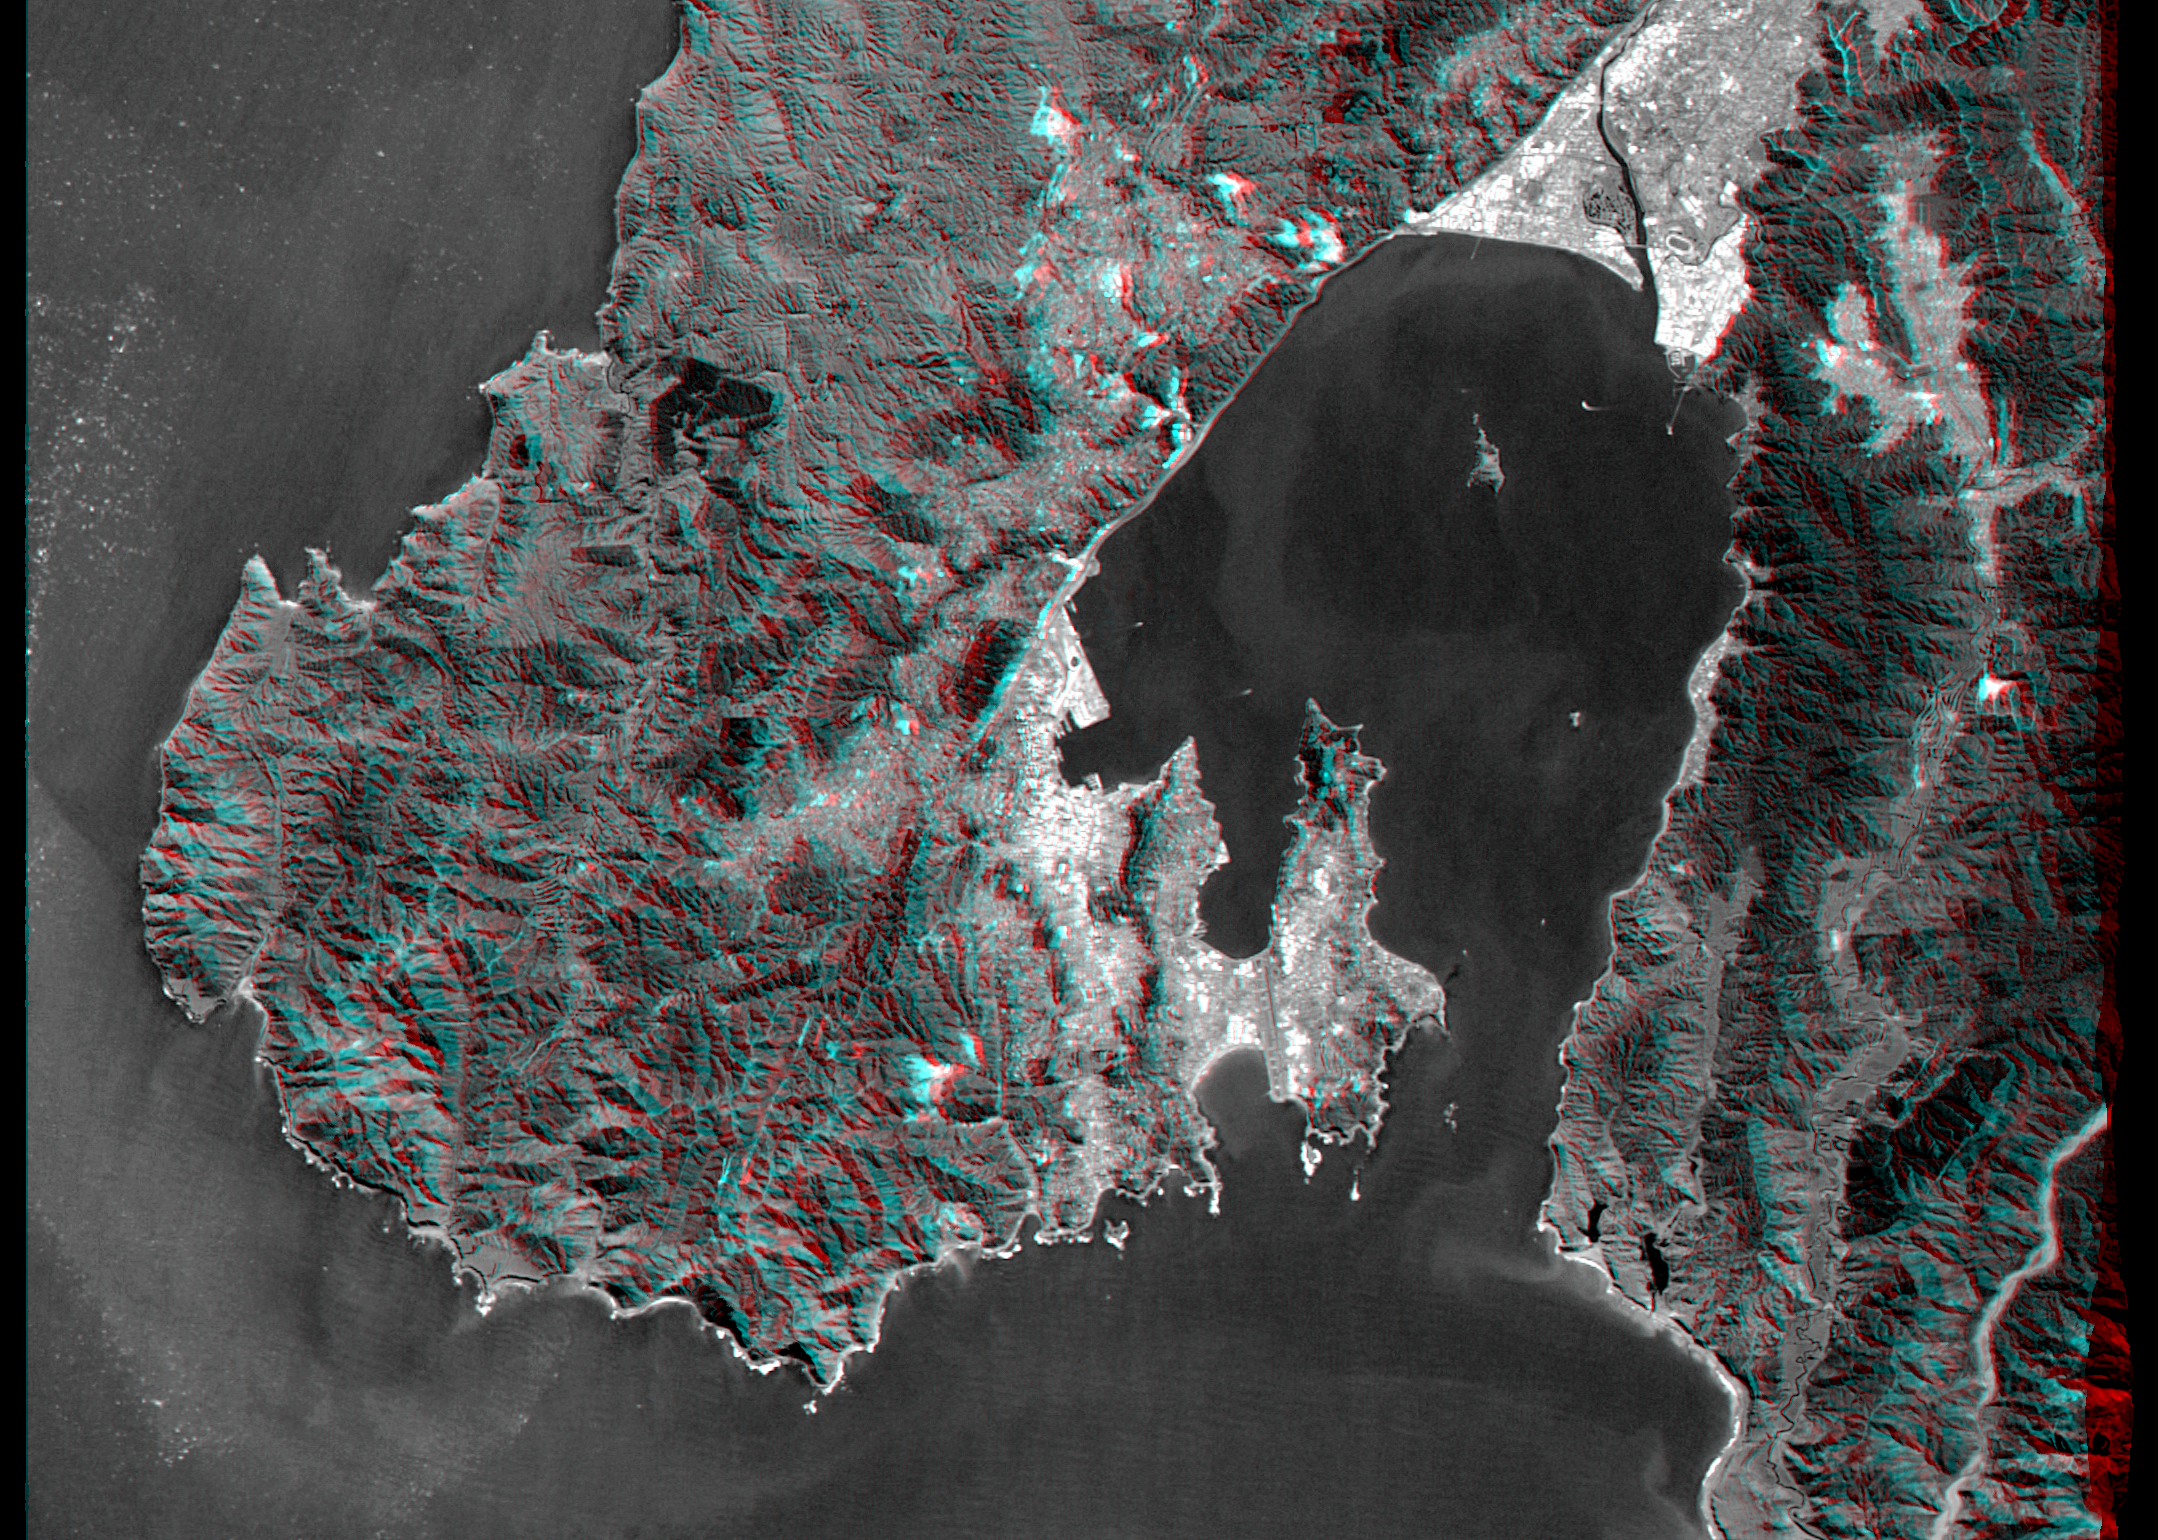

Anaglyph, Landsat Overlay: Wellington, New Zealand

Wellington, the capital city of New Zealand, is located on the shores of Port Nicholson, a natural harbor at the south end of North Island. The city was founded in 1840 by British emigrants and now has a regional population of more than 400,000 residents. As seen here, the natural terrain imposes strong control over the urban growth pattern. Rugged hills generally rising to 300 meters (~1,000 feet) help protect the city and harbor from strong winter winds.

New Zealand is seismically active and faults are readily seen in the topography. The Wellington Fault forms the straight northwestern (upper left) shoreline of the harbor. Toward the southwest (lower left) the fault crosses through the city, then forms linear canyons in the hills before continuing offshore. Toward the northeast (upper right) the fault forms the sharp mountain front along the northern edge of the heavily populated Hutt Valley.

This anaglyph was generated by first draping a Landsat Thematic Mapper image over a topographic map from the Shuttle Radar Topography Mission, then using the topographic data to create two differing perspectives, one for each eye. When viewed through special glasses, the result is a vertically exaggerated view of the Earth’s surface in its full three dimensions. Anaglyph glasses cover the left eye with a red filter and cover the right eye with a blue filter.

Landsat satellites have provided visible light and infrared images of the Earth continuously since 1972. SRTM topographic data match the 30 meter (99 foot) spatial resolution of most Landsat images and will provide a valuable complement for studying the historic and growing Landsat data archive. The Landsat 7 Thematic Mapper image used here was provided to the SRTM project by the United States Geological Survey, Earth Resources Observation Systems (EROS) data Center, Sioux Falls, South Dakota.

Elevation data used in this image was acquired by the Shuttle Radar Topography Mission (SRTM) aboard the Space Shuttle Endeavour, launched on February 11, 2000. SRTM used the same radar instrument that comprised the Spaceborne Imaging Radar-C/X-Band Synthetic Aperture Radar (SIR-C/X-SAR) that flew twice on the Space Shuttle Endeavour in 1994. SRTM was designed to collect three-dimensional measurements of the Earth’s surface. To collect the 3-D data, engineers added a 60-meter-long (200-foot) mast, installed additional C-band and X-band antennas, and improved tracking and navigation devices. The mission is a cooperative project between the National Aeronautics and Space Administration (NASA), the National Imagery and Mapping Agency (NIMA) of the U.S. Department of Defense (DoD), and the German and Italian space agencies. It is managed by NASA’s Jet Propulsion Laboratory, Pasadena, CA, for NASA’s Earth Science Enterprise,Washington, DC.

Size: 31 by 23 kilometers (19 by 14 miles)
Location: 41.3 deg. South lat., 174.9 deg. East lon.
Orientation: North toward the top
Image Data: Combination of Landsat bands 1, 2, 3, and 8
Original Data Resolution: SRTM 30 meters (99 feet); Landsat 15 meters (50 feet)
Date Acquired: February 20, 2000 (SRTM); September 29, 1999 (Landsat)

Credit: NASA/JPL/NIMA